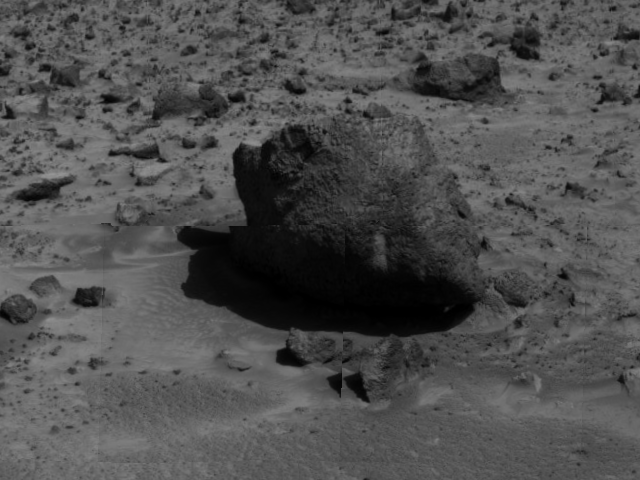

“Yogi” the Rock

“Yogi,” a rock taller than rover Sojourner, is the subject of this image, taken by the deployed Imager for Mars Pathfinder (IMP) on Sol 3. The soil in the foreground will be the location of multiple soil mechanics experiments performed by Sojourner’s cleated wheels. Pathfinder scientists will be able to control the force inflicted on the soil beneath the rover’s wheels, giving them insight into the soil’s mechanical properties.

The image was taken by the Imager for Mars Pathfinder (IMP) after its deployment on Sol 3. Mars Pathfinder was developed and managed by the Jet Propulsion Laboratory (JPL) for the National Aeronautics and Space Administration. JPL is an operating division of the California Institute of Technology (Caltech). The IMP was developed by the University of Arizona Lunar and Planetary Laboratory under contract to JPL. Peter Smith is the Principal Investigator.

Photojournal note: Sojourner spent 83 days of a planned seven-day mission exploring the Martian terrain, acquiring images, and taking chemical, atmospheric and other measurements. The final data transmission received from Pathfinder was at 10:23 UTC on September 27, 1997. Although mission managers tried to restore full communications during the following five months, the successful mission was terminated on March 10, 1998.

Credit: NASA/JPL